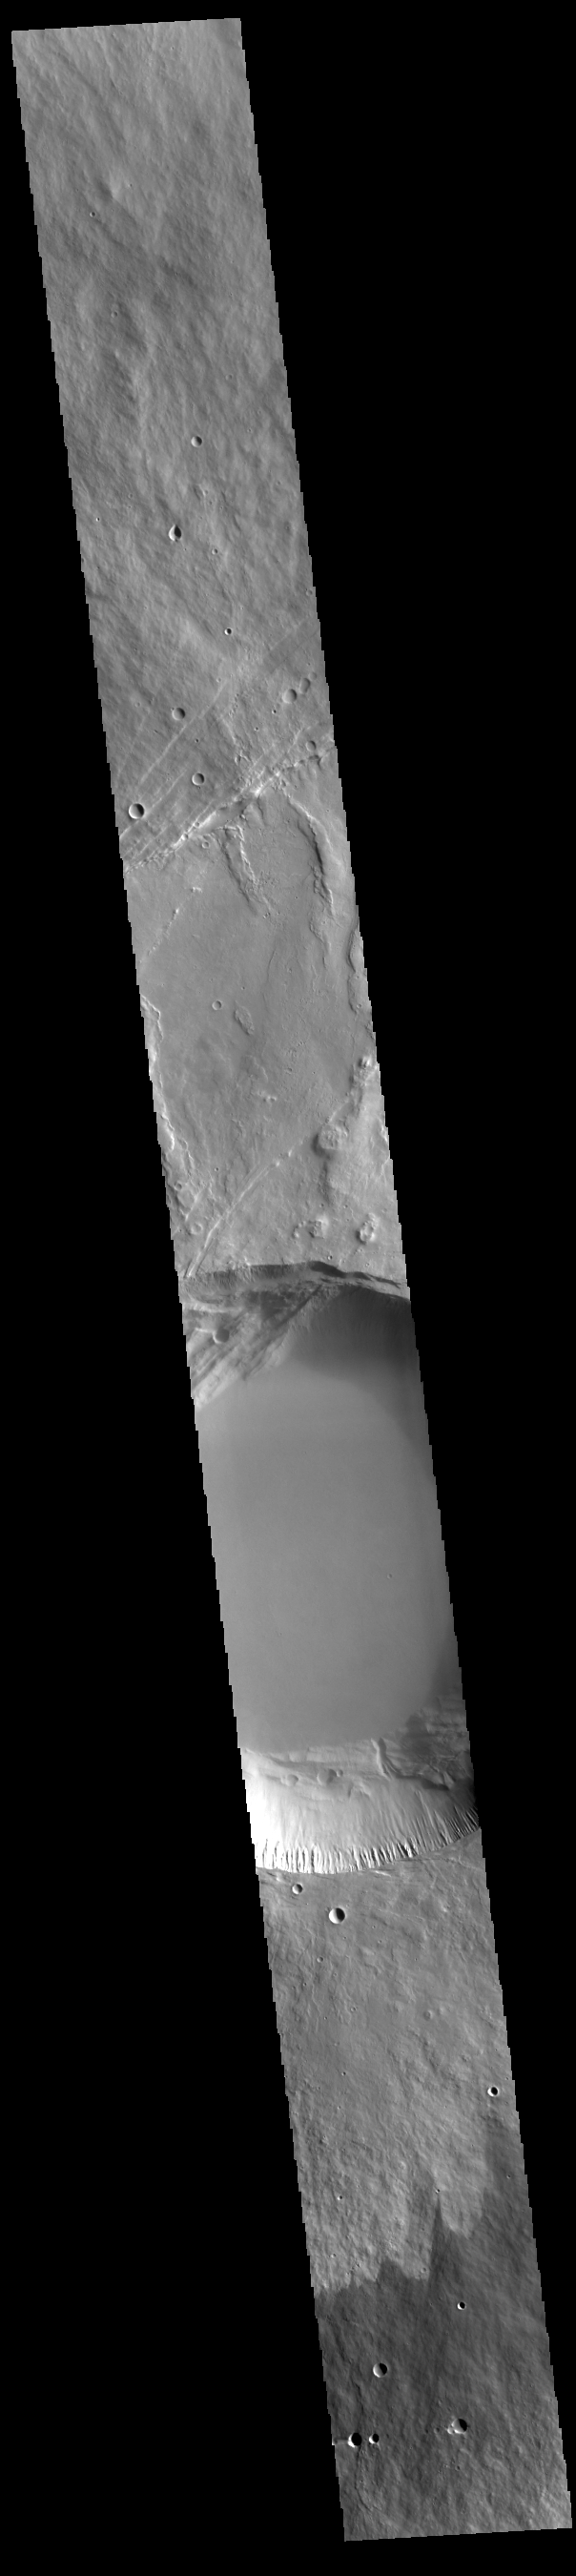

Pavonis Mons

This VIS image shows a cross section of Pavonis Mons, including the central part of the smaller summit caldera (circular depression). On the top side of the caldera is a complex region of fault related collapse of the wall of the caldera. Several intersecting faults are visible there. The faults would have formed areas of weakness in the caldera wall, precipitating into gravity driven down slope movement of materials. This caldera is approximately 5km (3 miles) deep, much deeper that the larger caldera that surrounds the northern and eastern sides of the small caldera. Pavonis Mons, like the other large volcanoes in the region, is a shield volcano. Shield volcanoes are formed by lava flows originating near or at the summit, building up layers upon layers of lava. In shield volcanoes summit calderas are typically formed where the surface collapses into the void formed by an emptied magma chamber.

Pavonis Mons is one of the three aligned Tharsis Volcanoes. In order from north to south are Ascreaus Mons, Pavonis Mons and Arsia Mons. The three aligned volcanoes are located along a topographic rise in the Tharsis region. Along this trend there are increased tectonic features and additional lava flows that arose from the flanks of the volcanoes rather than the summit. Pavonis Mons is the smallest of the three volcanoes, rising 14 km (8 miles) above the mean Mars surface level with a width of 375 km (233 miles). Like most shield volcanoes the surface has a low profile. In the case of Pavonis Mons the average slope is only 4 degrees.

Credit: NASA/JPL-Caltech/ASU